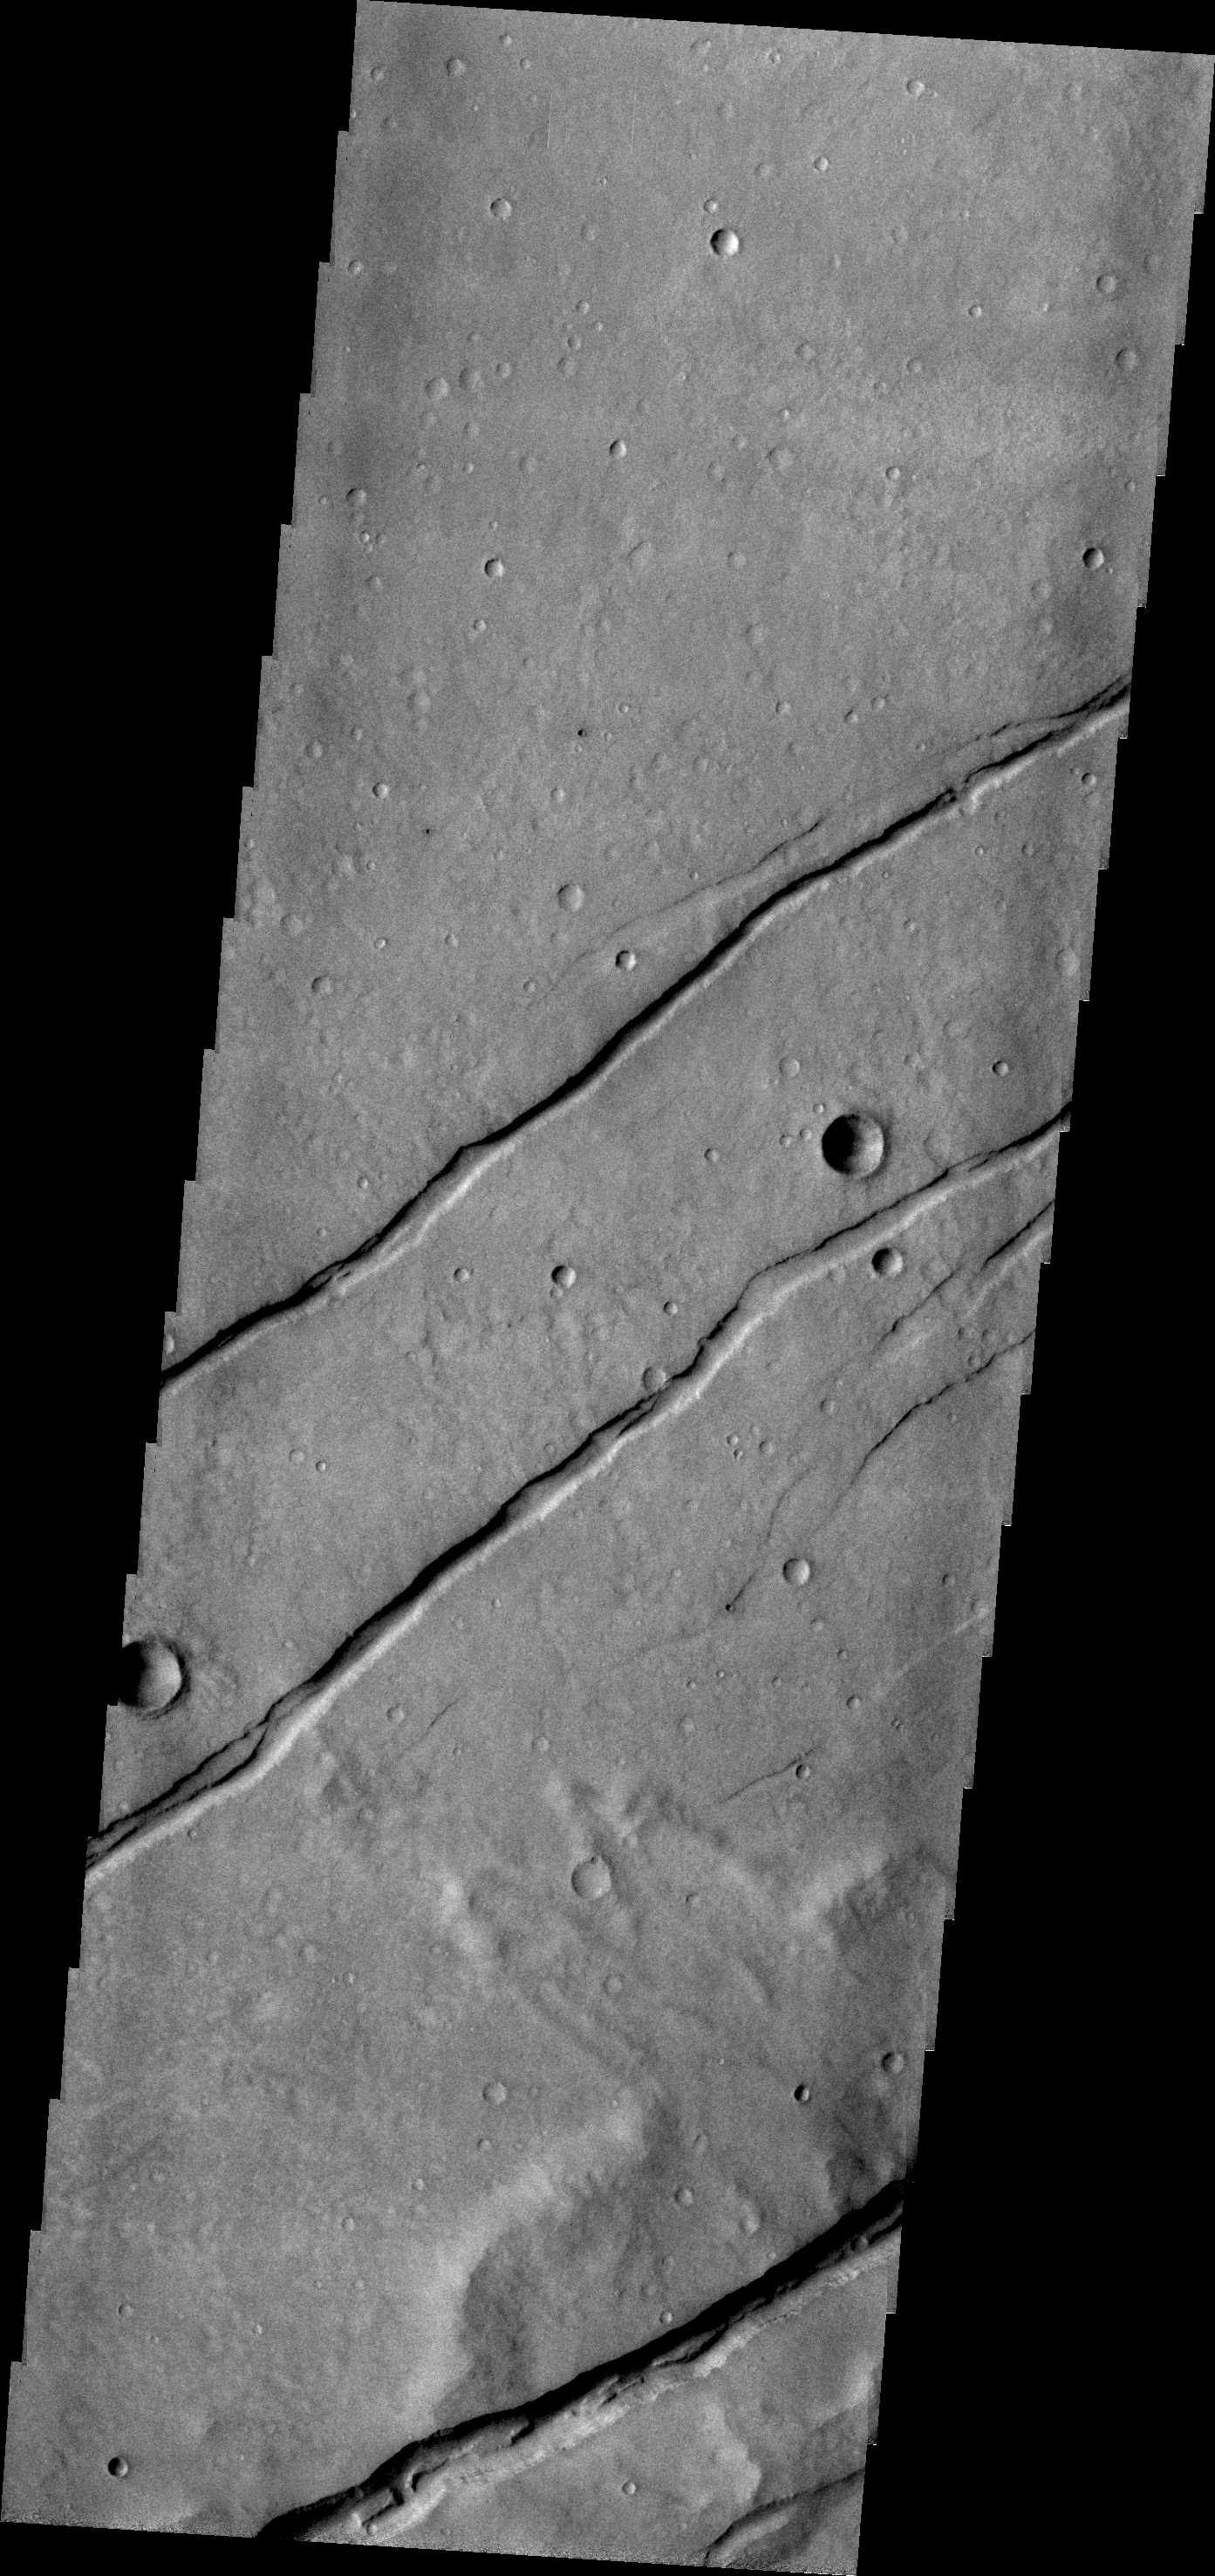

Sirenum Fossae

Sirenum Fossae is comprised of long, parallel fracture systems, some of which are seen in today’s VIS image.

Credit: NASA/JPL/ASU